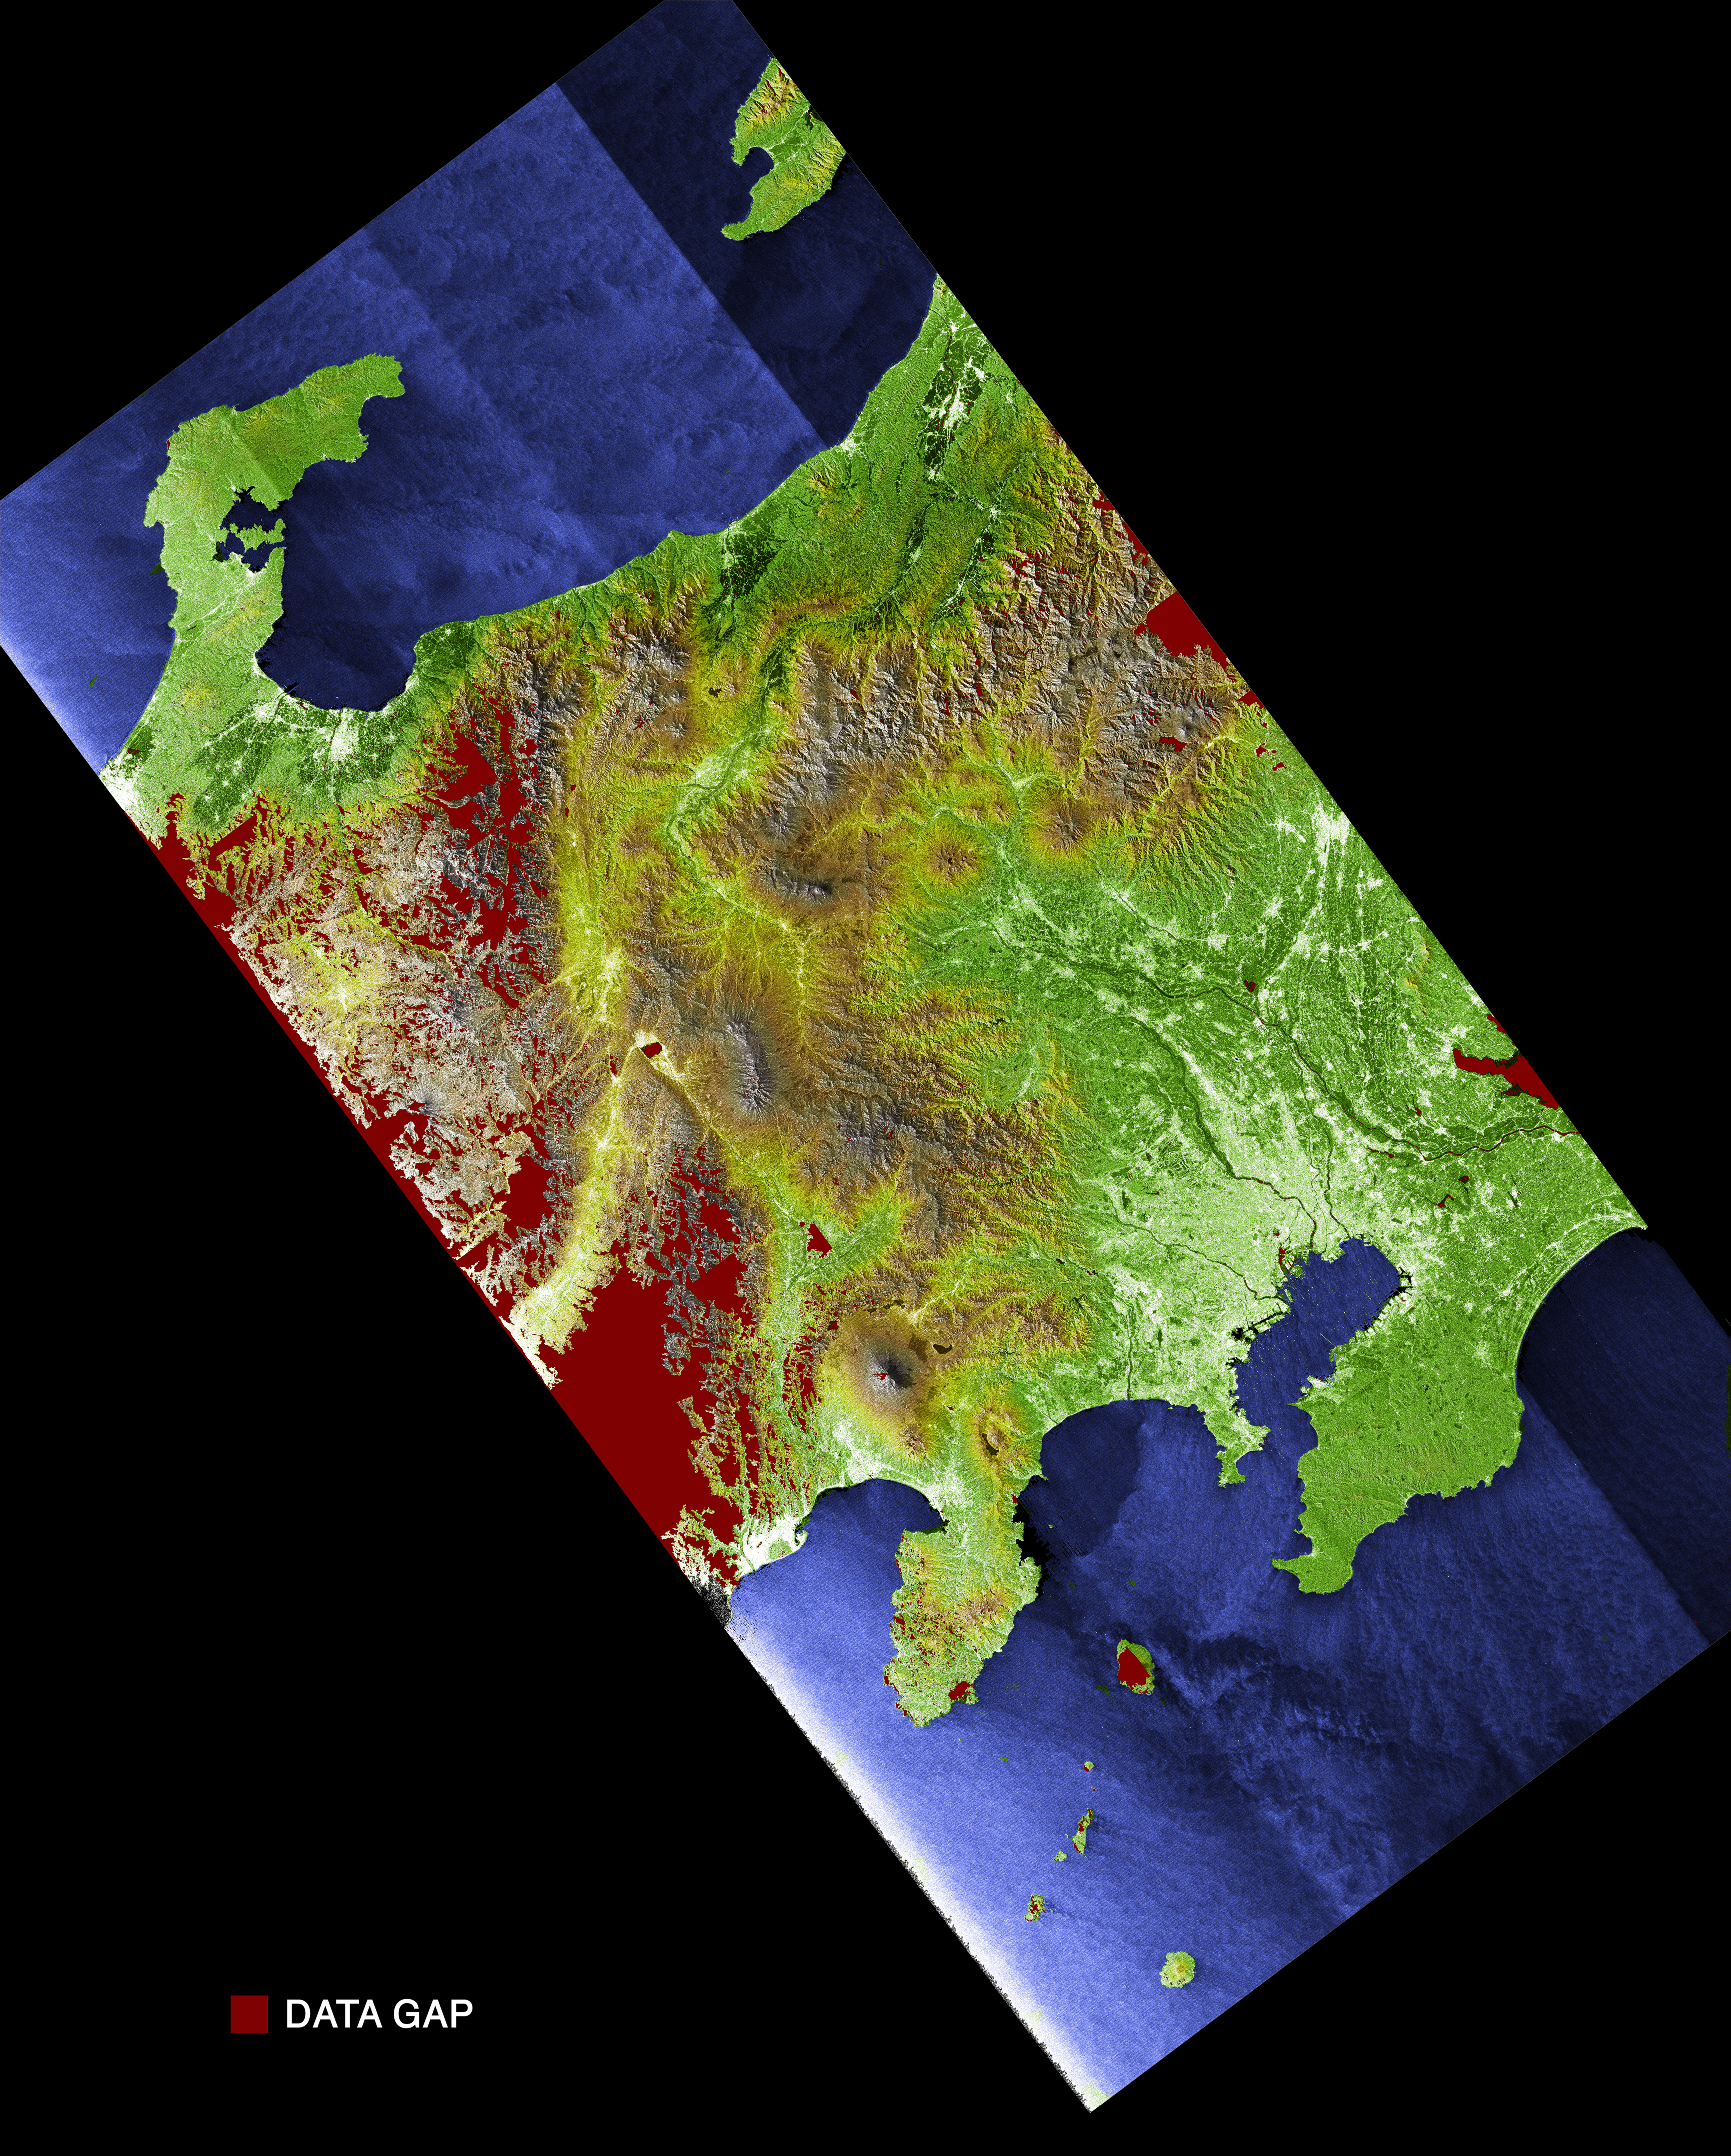

Radar Image with Color as Height: Tokyo, Honshu, Japan

Much of Honshu, Japan’s largest island, is seen in this image generated from the Shuttle Radar Topography Mission (SRTM) data. The nation of Japan is made up of four main islands and several smaller ones. Together they comprise a total land area of 374,744 square kilometers (144,689square miles), slightly less than the area of California. Forests and woodlands cover 67 percent of Japan’s mostly rugged and mountainous terrain. In this image, elevations are represented by color; height increases from white to green to brown. Tokyo, the capital city, is the bright area in the bottom right part of the image. Of Japan’s 127 million people, almost 80 percent live on Honshu, mostly in the flat coastal areas. The mountain peak visible to the left of Tokyo is Mt. Fuji, a stratovolcano famous for its perfectly shaped cone. This image was created during preliminary processing of a single data swath and contains numerous data gaps shown in red. These gaps will be filled in with data from overlapping swaths when the final elevation maps are produced. Other SRTM views of Mt. Fuji and Tokyo can be seen inPIA02792 andPIA02793.

The elevation data used in this image was acquired by SRTM aboard the Space Shuttle Endeavour, launched on February 11, 2000. SRTM used the same radar instrument that comprised the Spaceborne Imaging Radar-C/X-Band Synthetic Aperture Radar (SIR-C/X-SAR) that flew twice on Endeavour in 1994. SRTM was designed to collect three-dimensional measurements of Earth’s land surface. To collect the 3-D SRTM data, engineers added a mast 60 meters (about 200 feet) long, installed additional C-band and X-band antennas, and improved tracking and navigation devices. The mission is a cooperative project between the NASA, the National Imagery and Mapping Agency (NIMA) of the U.S. Department of Defense, and the German and Italian space agencies. It is managed by NASA’s Jet Propulsion Laboratory, Pasadena, Calif, for NASA’s Earth Science Enterprise,Washington, D.C. JPL is a division of the California Institute of Technology in Pasadena.

Location: 36.17 deg. North lat., 136.50 East lon.
North is to top
Date Acquired: February 21, 2000 SRTM

Credit: NASA/JPL/NIMA